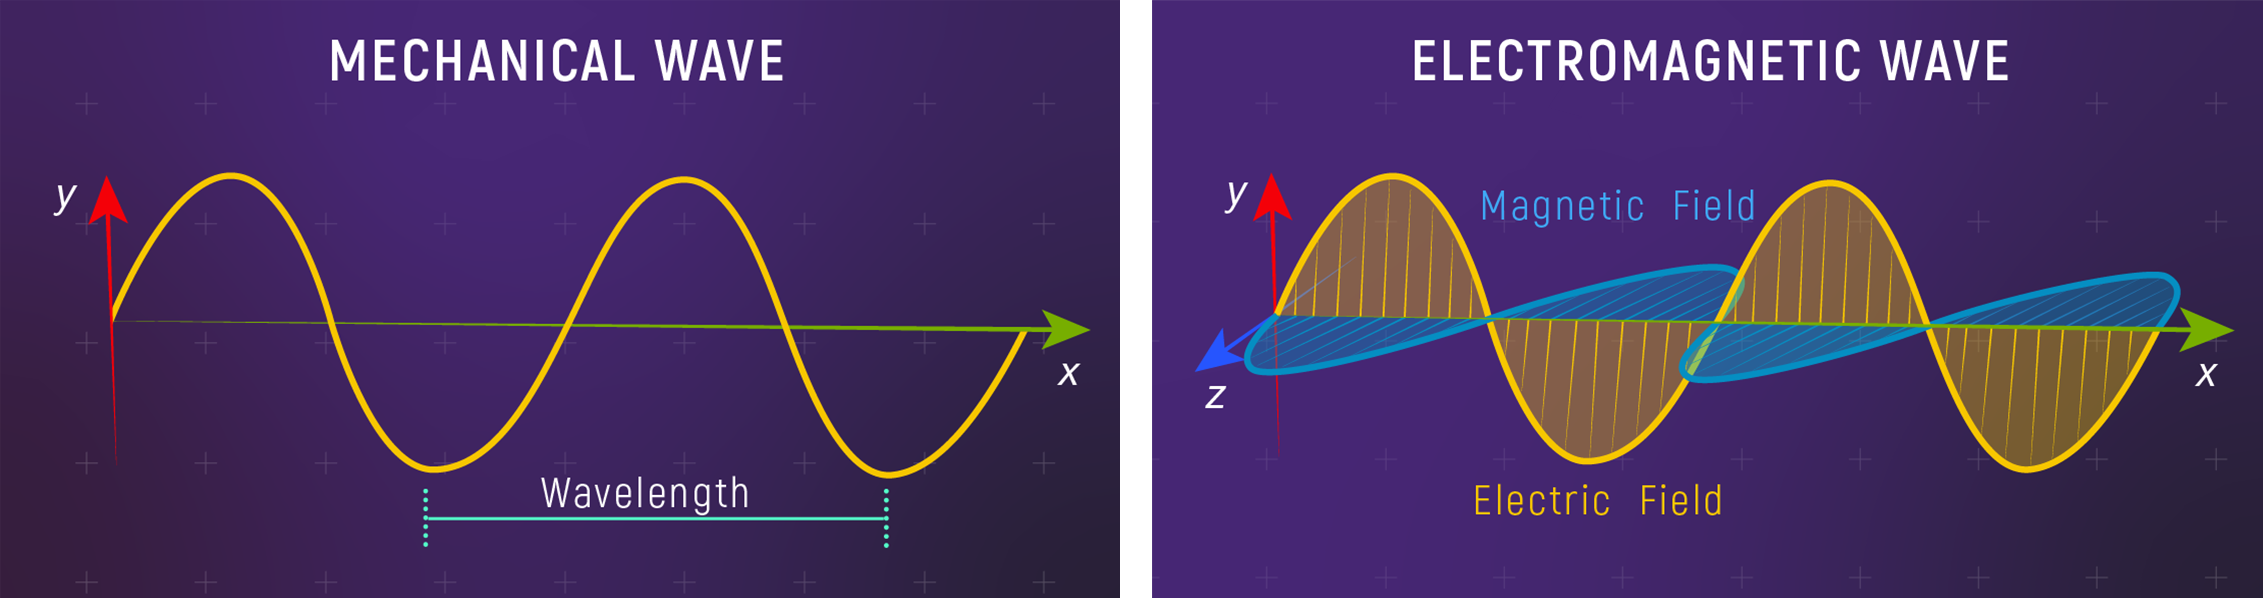

Electromagnetic Wave (Light Wave) vs. Mechanical Wave

(Left) A mechanical wave, also called a matter wave, is a propagation of energy through matter. The wavelength is the distance between two consecutive peaks (the highest part of the wave). On this graph, the x-axis is distance and the y-axis is the displacement of matter. Water waves, sound waves, and waves on a rope are all examples of mechanical waves.

(Right) Light waves, also called electromagnetic waves, involve oscillations of electric and magnetic fields rather than oscillations of matter. The wavelength is its color. On this graph, the x-axis is distance; the y-axis is the strength of the electric field; and the z-azis is the strength of the magnetic field. Light waves include all forms of electromagnetic radiation: gamma rays, X-rays, ultraviolet light, visible light, infrared light, microwaves, and radio waves.

Credit: Illustration: NASA, ESA, CSA, Leah Hustak (STScI)